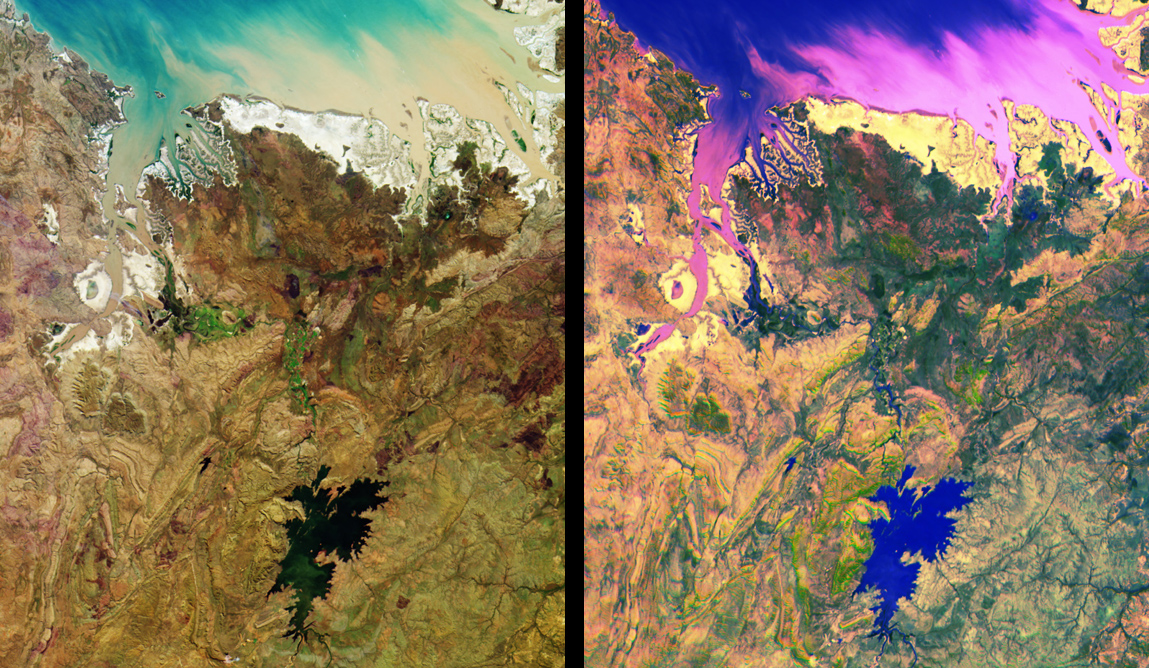

MISR Views Northern Australia

MISR images of tropical northern Australia acquired on June 1, 2000 (Terra orbit 2413) during the long dry season. Left: color composite of vertical (nadir) camera blue, green, and red band data. Right: multi-angle composite of red band data only from the cameras viewing 60 degrees aft, 60 degrees forward, and nadir. Color and contrast have been enhanced to accentuate subtle details. In the left image, color variations indicate how different parts of the scene reflect light differently at blue, green, and red wavelengths; in the right image color variations show how these same scene elements reflect light differently at different angles of view. Water appears in blue shades in the right image, for example, because glitter makes the water look brighter at the aft camera’s view angle. The prominent inland water body is Lake Argyle, the largest human-made lake in Australia, which supplies water for the Ord River Irrigation Area and the town of Kununurra (pop. 6500) just to the north. At the top is the southern edge of Joseph Bonaparte Gulf; the major inlet at the left is Cambridge Gulf, the location of the town of Wyndham (pop. 850), the port for this region. This area is sparsely populated, and is known for its remote, spectacular mountains and gorges. Visible along much of the coastline are intertidal mudflats of mangroves and low shrubs; to the south the terrain is covered by open woodland merging into open grassland in the lower half of the pictures.

MISR was built and is managed by NASA’s Jet Propulsion Laboratory, Pasadena, CA, for NASA’s Office of Earth Science, Washington, DC. The Terra satellite is managed by NASA’s Goddard Space Flight Center, Greenbelt, MD. JPL is a division of the California Institute of Technology.

Credit: NASA/GSFC/JPL, MISR Team